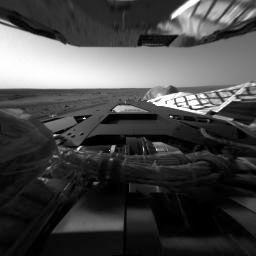

First Look Behind Spirit

This image taken by the hazard avoidance camera on the Mars Exploration Rover Spirit shows the rover’s rear lander petal and, in the background, the Martian horizon. Spirit took the picture right after successfully landing on the surface of Mars.

Credit: NASA/JPL